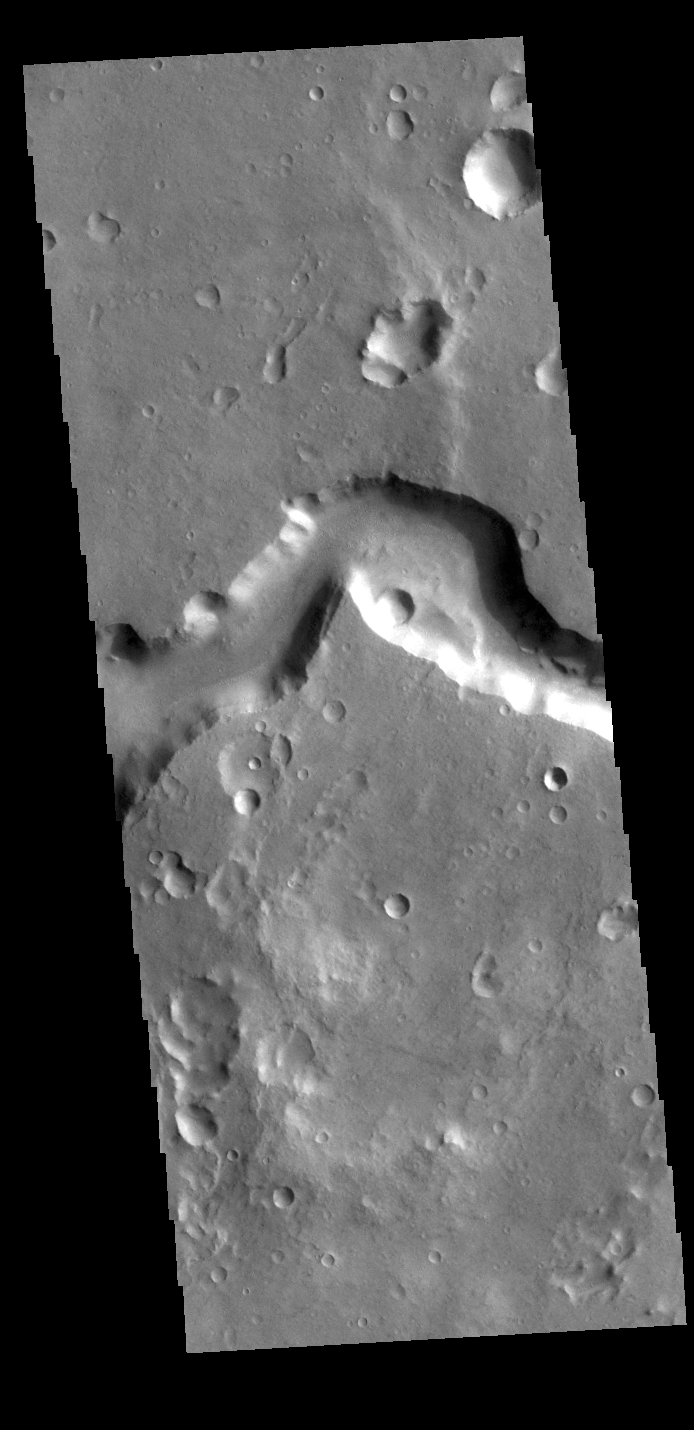

Nanedi Valles

Today’s VIS image shows a portion of Nanedi Valles. This channel is over 500 km long (310 miles) and is located in Xanthe Terra.

Credit: NASA/JPL-Caltech/ASU